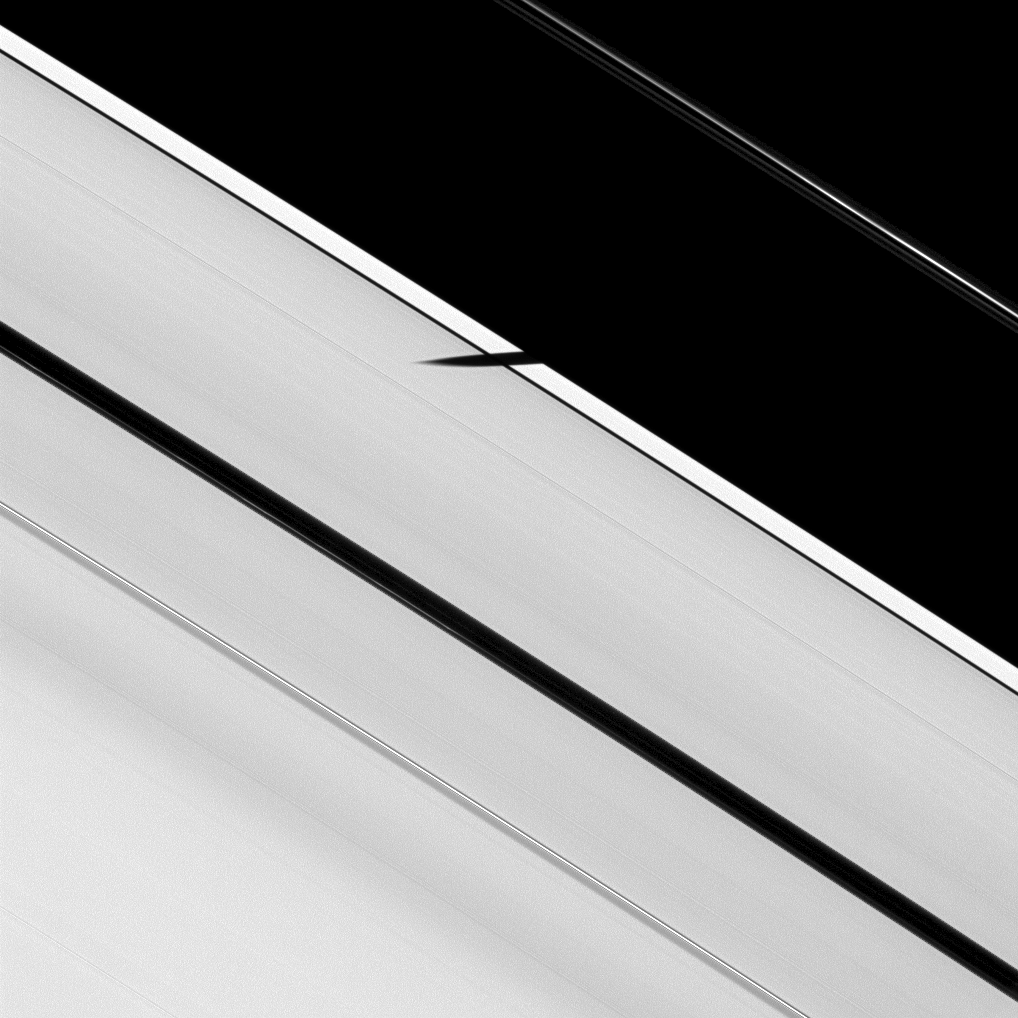

Groundhog Day on Saturn

In this image of a Saturnian Groundhog Day, the moon Epimetheus has seen its shadow cast on the rings in a forecast of the future. Dramatic moon shadows will dance across the brilliant platform of the rings as the planet draws near its August 2009 equinox.

Epimetheus (113 kilometers, or 70 miles across) was the first moon caught by Cassini casting a shadow on the main rings in a series of observations planned to document this unusual sight, both for its spectacle and for the valuable clues the images might hold about vertical displacements in the rings. In the coming weeks and months, other moons will join Epimetheus in darkening the rings with their shadows.

In this image, Epimetheus is not visible, but it has begun to cast its shadow onto the A ring. As the angle of the ringplane decreases until it aligns with the rays of the sun at equinox, the shadows cast by the moons will appear more frequently and will stretch farther across the rings. Already spanning the Keeler Gap, Epimetheus’ shadow reaches across about a third of the distance to the larger Encke Gap. The faint F ring can be seen on the right of the image.

The image was taken in visible light with NASA’s Cassini spacecraft narrow-angle camera on Jan. 8, 2009. This view looks toward the sunlit side of the rings from about 27 degrees below the ringplane. The view was acquired at a distance of approximately 1.1 million kilometers (684,000 miles) from Saturn and at a sun-Saturn-spacecraft, or phase, angle of 42 degrees. Image scale is 6 kilometers (4 miles) per pixel.

The Cassini-Huygens mission is a cooperative project of NASA, the European Space Agency and the Italian Space Agency. The Jet Propulsion Laboratory, a division of the California Institute of Technology in Pasadena, manages the mission for NASA’s Science Mission Directorate, Washington, D.C. The Cassini orbiter and its two onboard cameras were designed, developed and assembled at JPL. The imaging operations center is based at the Space Science Institute in Boulder, Colo.

Credit: NASA/JPL/Space Science Institute